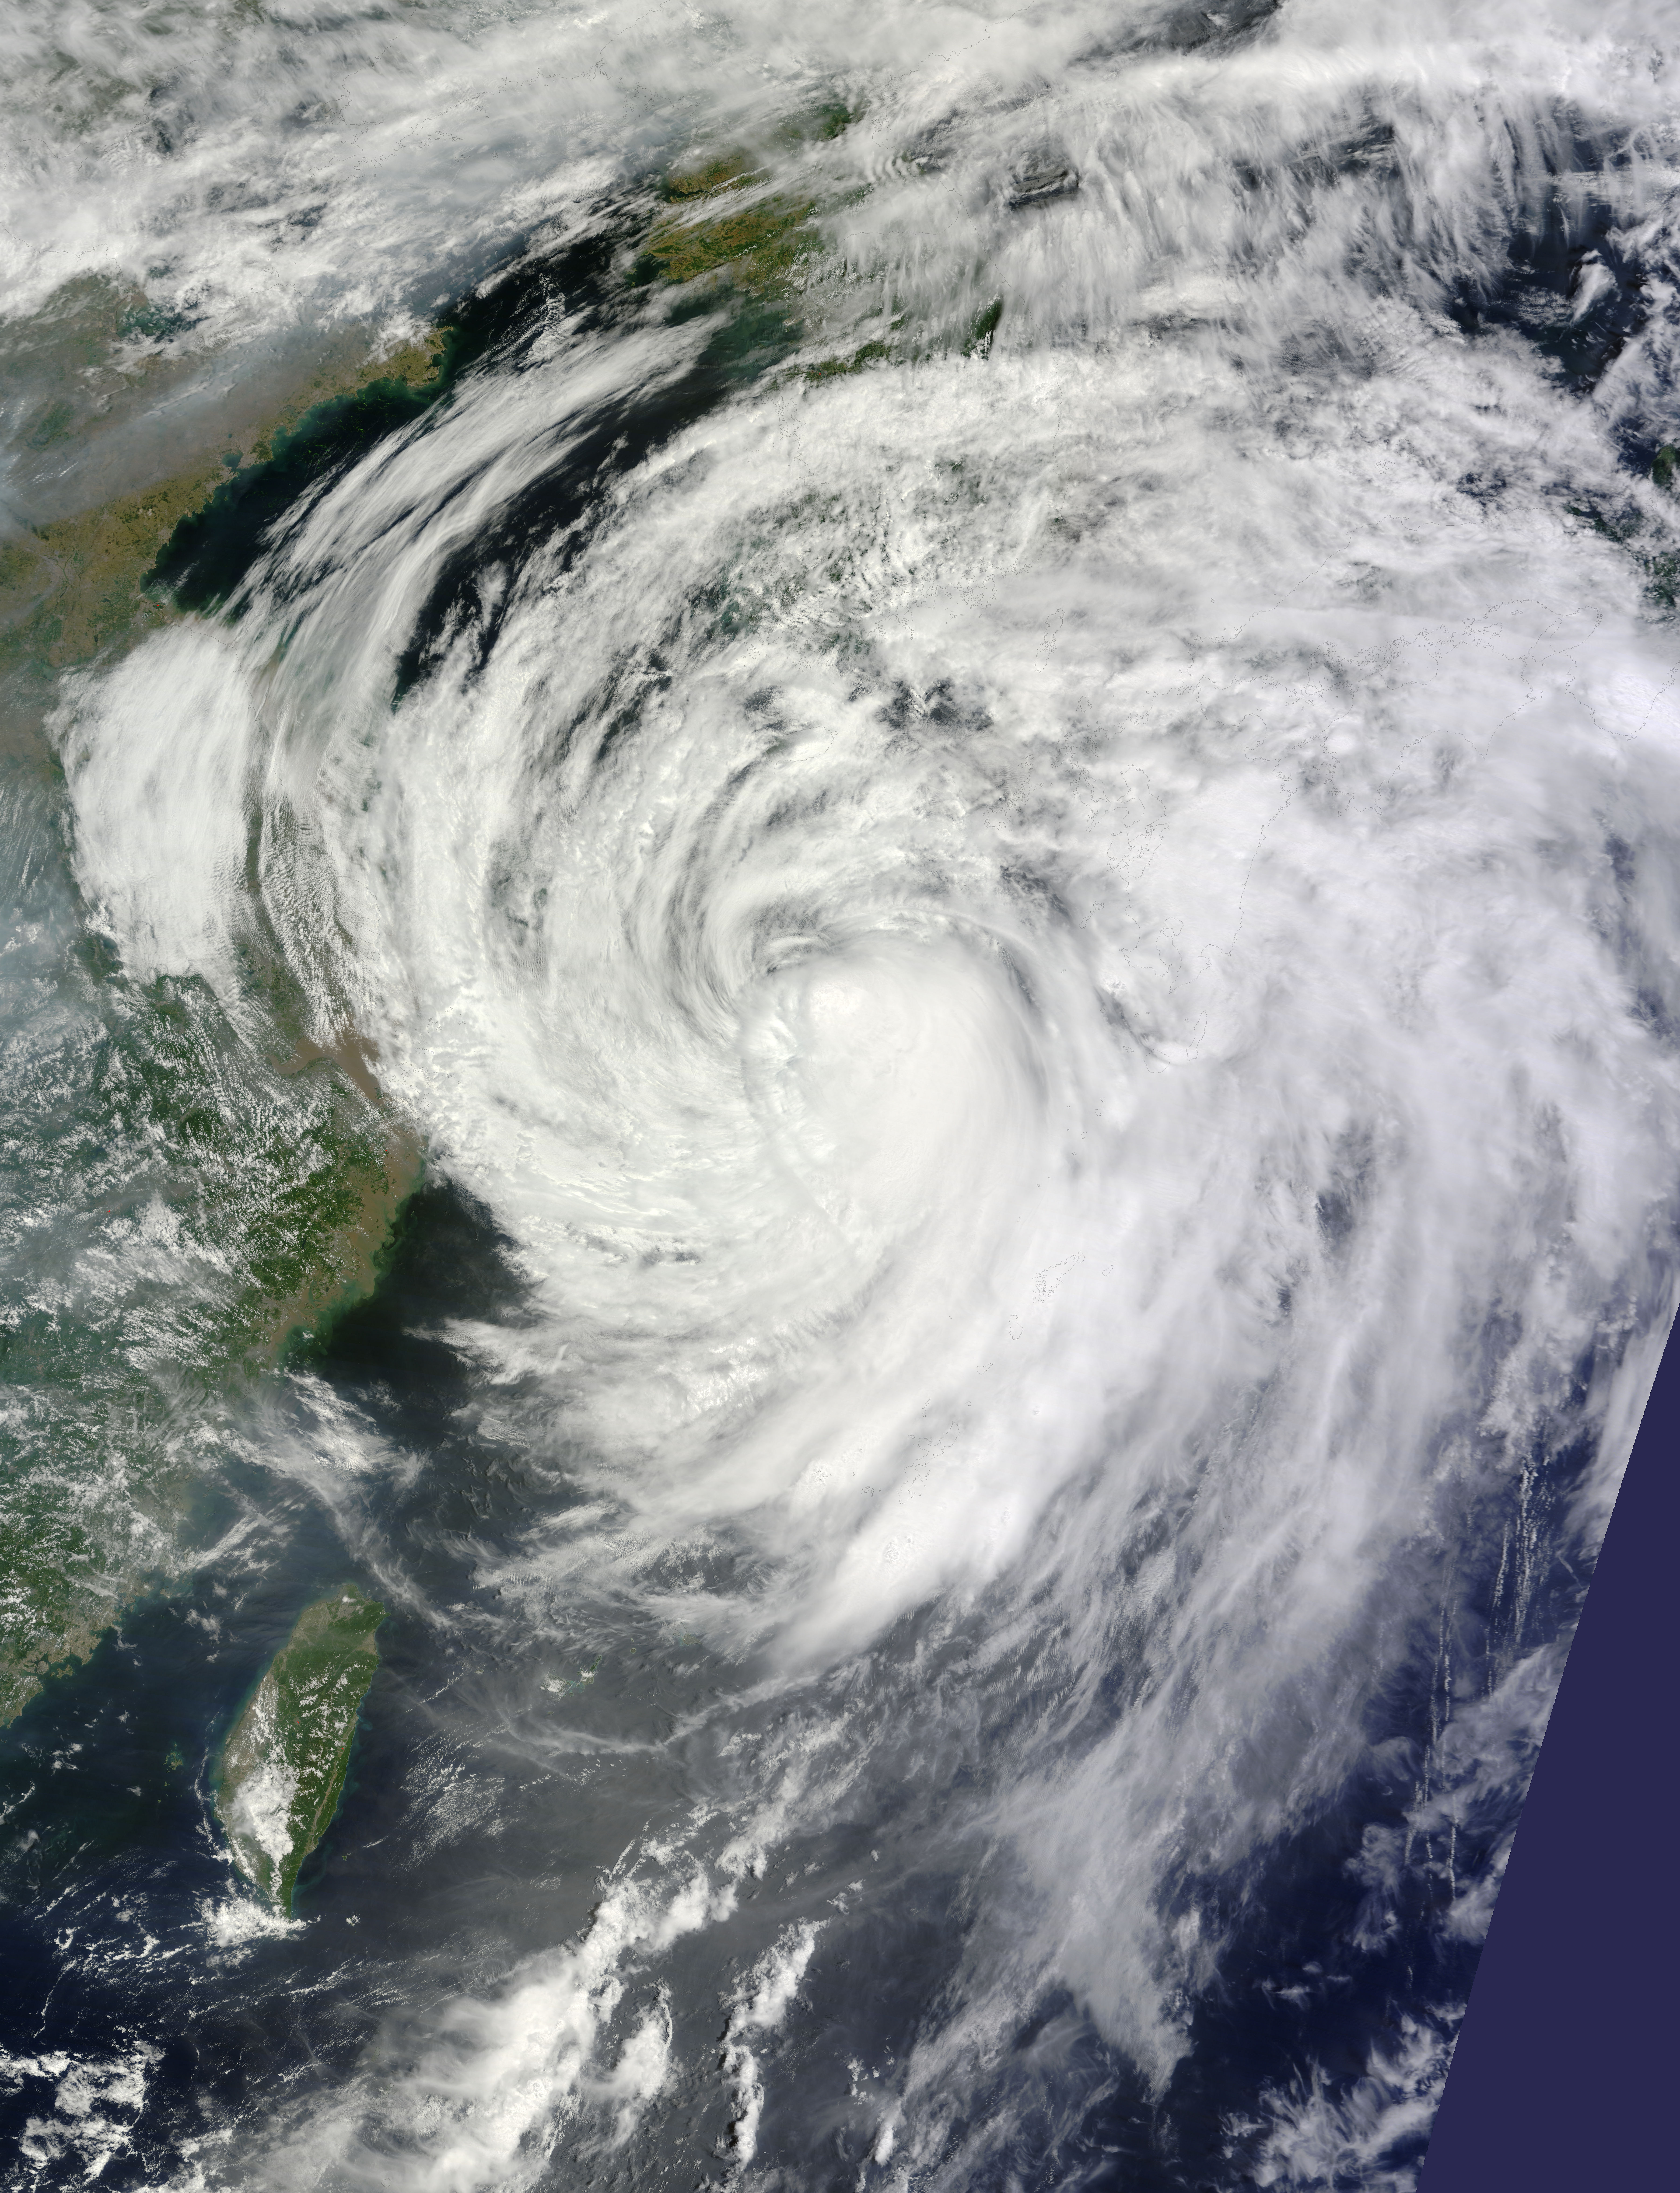

Typhoon Neoguri Approaching Japan

NASA's Terra satellite captured this visible image on July 9 at 02:30 UTC (July 8 at 10:30 p.m. EDT) as Typhoon Neoguri was approaching Kyushu, Japan. The visible image revealed that Neoguri's eye had disappeared and the center has become somewhat elongated as the storm weakened into a tropical storm. The Joint Typhoon Warning Center or JTWC noted that an upper level analysis revealed that Neoguri is now in a more harsh environment as northerly vertical wind shear increased to as much as 30 knots.

Credit: NASA/GSFC/Jeff Schmaltz/MODIS Land Rapid Response Credit: NASA/GSFC/Jeff Schmaltz/MODIS Land Rapid Response